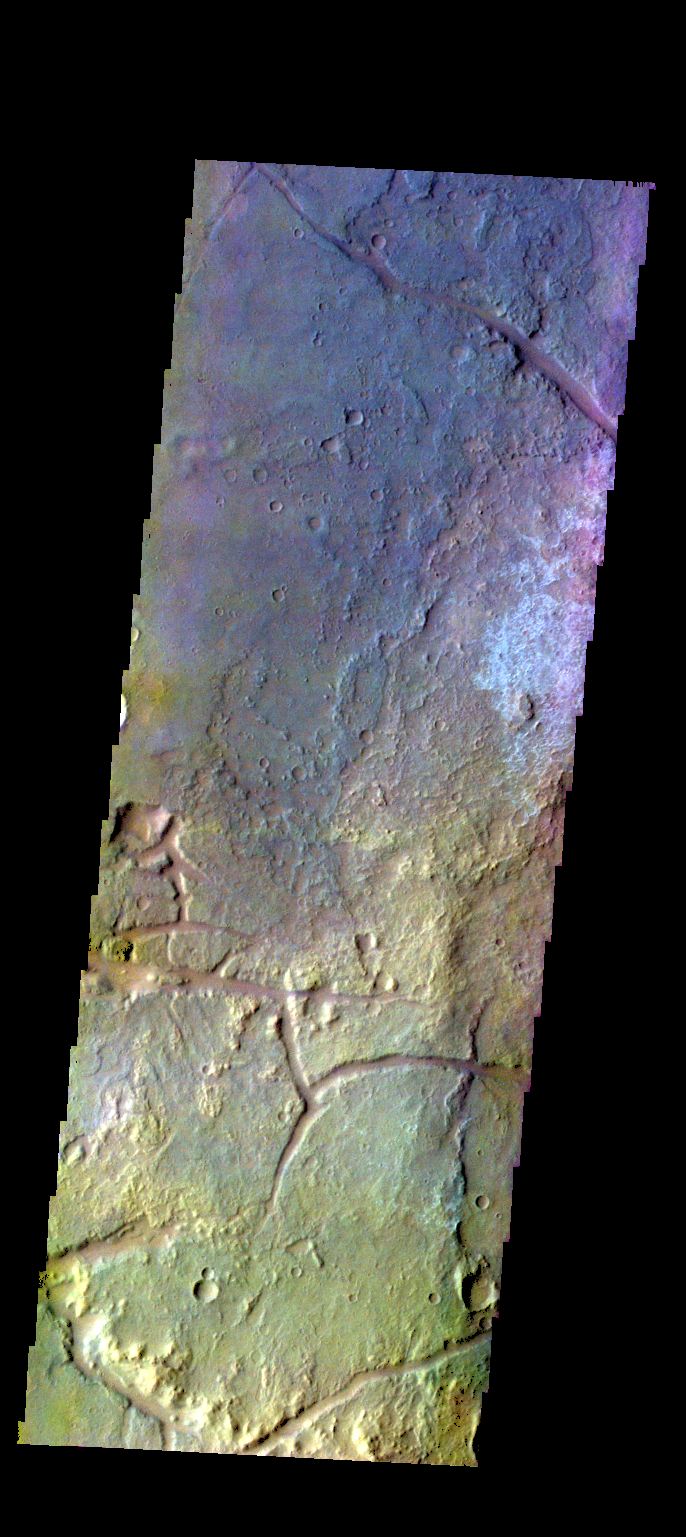

Margaritifer Terra – False Color

The THEMIS VIS camera contains 5 filters. The data from different filters can be combined in multiple ways to create a false color image. These false color images may reveal subtle variations of the surface not easily identified in a single band image. Today’s false color image shows part of the plains of Margaritifer Terra.

Credit: NASA/JPL-Caltech/ASU